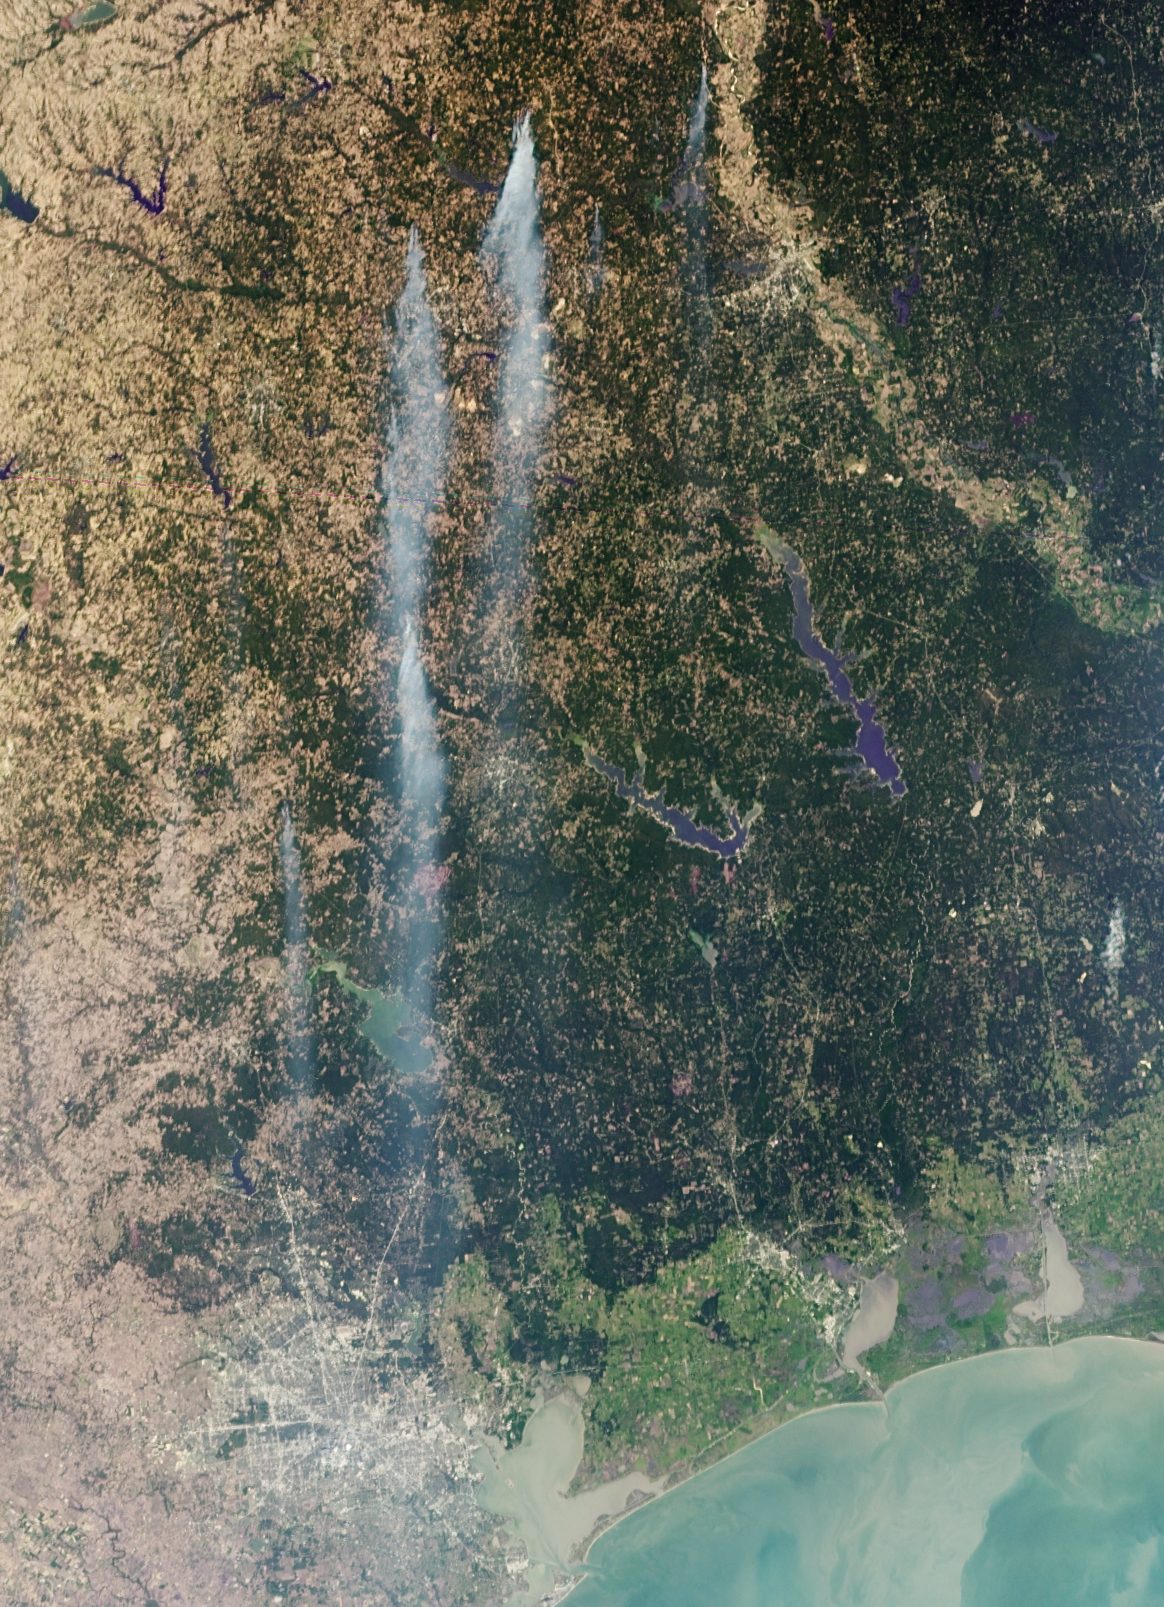

NASA’s MISR Sees Wind-Whipped Fires in East Texas

As the remains of Tropical Storm Lee passed over Louisiana on Monday, Sept. 5, 2011, strong, gusty winds on the western side of the storm stoked fires throughout eastern Texas, which is already suffering from the worst one-year drought on record and the warmest month in Texas history.

The Multi-angle Imaging SpectroRadiometer (MISR) instrument on NASA’s Terra spacecraft passed over the wildfires at 12:05 p.m. CDT on Sept. 5. At that time, temperatures were around 80 degrees Fahrenheit (27 degrees Celsius), with winds from the north gusting to 25 miles per hour (40 kilometers per hour). This image is a blend of data from MISR’s vertical-viewing camera, which provides the sharpest view of surface features, and data acquired at a view angle of 70 degrees, which accentuates the appearance of smoke plumes generated by the fires. The Bear Creek Fire north of Marshall, near the top center of the image, is the largest fire in the scene. At the time this image was acquired, it had charred 30,000 acres and was 0 percent contained. To the west is the Diana Fire, just north of Longview, and the Henderson-502 Fire, northwest of Nacogdoches. The combined smoke from these two fires extends more than 171 miles (275 kilometers), passing over Lake Livingston into the northern outskirts of Houston. The city of Houston appears as the grayish area at the bottom of the image, to the left of Galveston Bay and the Gulf of Mexico.

This image covers about 275 miles (442 kilometers) in the north-south direction, and 199 miles (320 kilometers) in the east-west direction.

MISR was built and is managed by NASA’s Jet Propulsion Laboratory, Pasadena, Calif., for NASA’s Science Mission Directorate, Washington, D.C. The Terra satellite is managed by NASA’s Goddard Space Flight Center, Greenbelt, Md. The MISR data were obtained from the NASA Langley Research Center Atmospheric Science Data Center. JPL is a division of the California Institute of Technology.

Credit: NASA/GSFC/LaRC/JPL, MISR Team